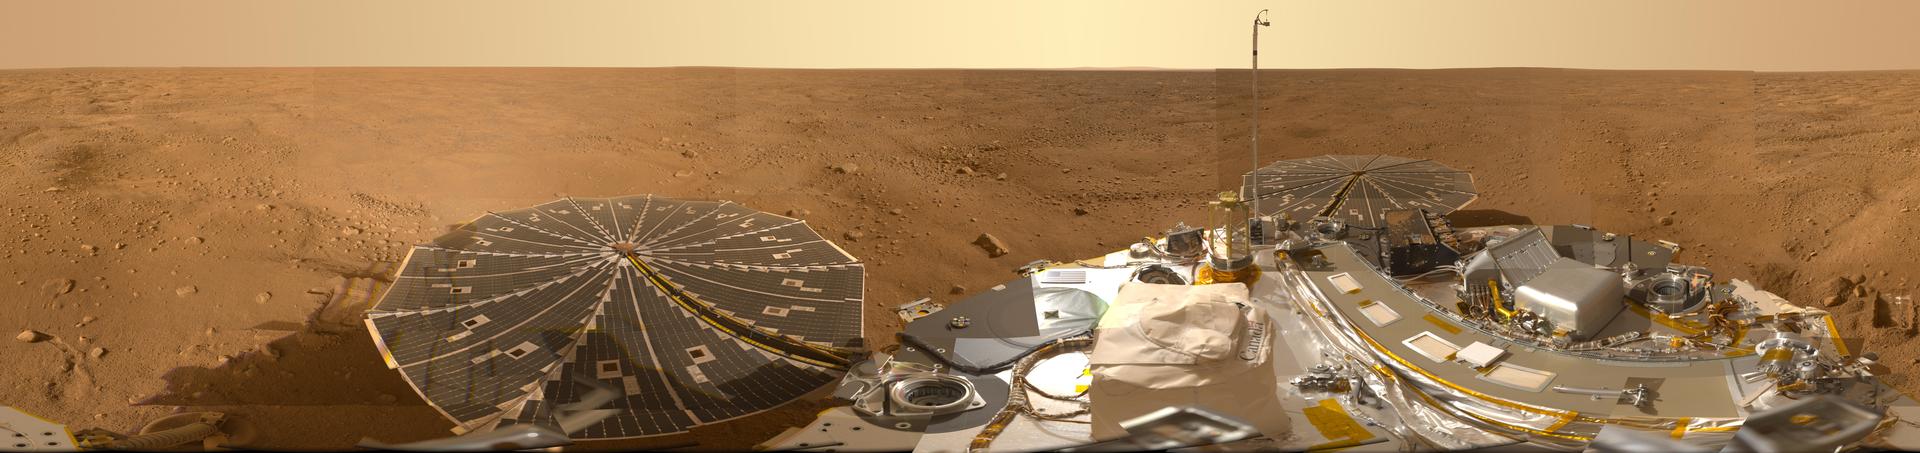

Mars Panorama of Phoenix Landing Site and Lander Deck

This view combines hundreds of images taken during the first several weeks after NASA’s Phoenix Mars Lander arrived on an arctic plain at 68.22 degrees north latitude, 234.25 degrees east longitude on Mars. The landing was on May 25, 2008.

The full-circle panorama in approximately true color shows the polygonal patterning of ground at the landing area, similar to patterns in permafrost areas on Earth. The center of the image is the westward part of the scene. Trenches where Phoenix’s robotic arm has been exposing subsurface material are visible in the right half of the image. The spacecraft’s meteorology mast, topped by the telltale wind gauge, extends into the sky portion of the panorama.

Other Phoenix instruments, the lander’s deck, and its two solar arrays are also visible. The robotic arm is not in the scene.

This view comprises more than 100 different camera pointings, with images taken through three different filters at each pointing. It is presented here as a cylindrical projection.

The Phoenix Mars Lander mission was led by the University of Arizona, Tucson, on behalf of NASA. Project management of the mission was by NASA’s Jet Propulsion Laboratory, Pasadena, Calif. Spacecraft development was by Lockheed Martin Space Systems, Denver.

Photojournal Note: As planned, the Phoenix lander, which landed May 25, 2008 23:53 UTC, ended communications in November 2008, about six months after landing, when its solar panels ceased operating in the dark Martian winter.

Credit: NASA/JPL-Caltech/University of Arizona/Texas A&M University